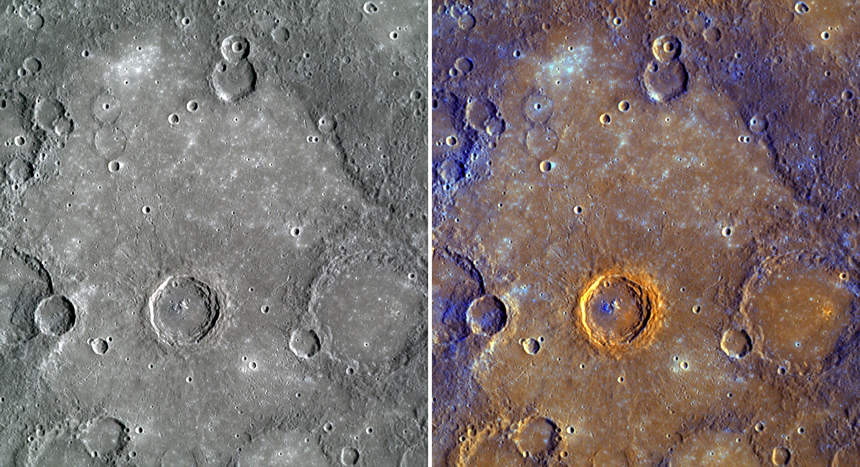

Rudaki Plains in Color

Last week, MESSENGER team members presented the results from four papers published in the 1 May issue of Science magazine at a NASA media teleconference. The color views shown here of the plains near Rudaki crater was just one of the graphics presented at that teleconference. The left image was created by combining WAC images from three narrow-band color filters to approximate Mercury’s color as it would be seen by the human eye. The right image used a statistical analysis of all 11 WAC filters to highlight subtle color differences on the surface, as has been used for many previous releases, such as ones focused on Thākur crater and Caloris basin. Click here to read more about this graphic and see others presented at the NASA media teleconference.

Date Acquired: October 6, 2008
Image Mission Elapsed Time (MET): 131770571-131770621
Instrument: Wide Angle Camera (WAC) of the Mercury Dual Imaging System (MDIS).
WAC Filters: Left image: 3, 4, 5 (480, 560, 630 nanometers). Right Image: statistical analysis involving all 11 WAC filters
Scale: The crater in the center of the image is 68 kilometers (42 miles) in diameter
Spacecraft Altitude: 2,800 kilometers (1,700 miles)

These images are from MESSENGER, a NASA Discovery mission to conduct the first orbital study of the innermost planet, Mercury. For information regarding the use of images, see the MESSENGER image use policy.

Credit: NASA/Johns Hopkins University Applied Physics Laboratory/Smithsonian Institution/Carnegie Institution of Washington